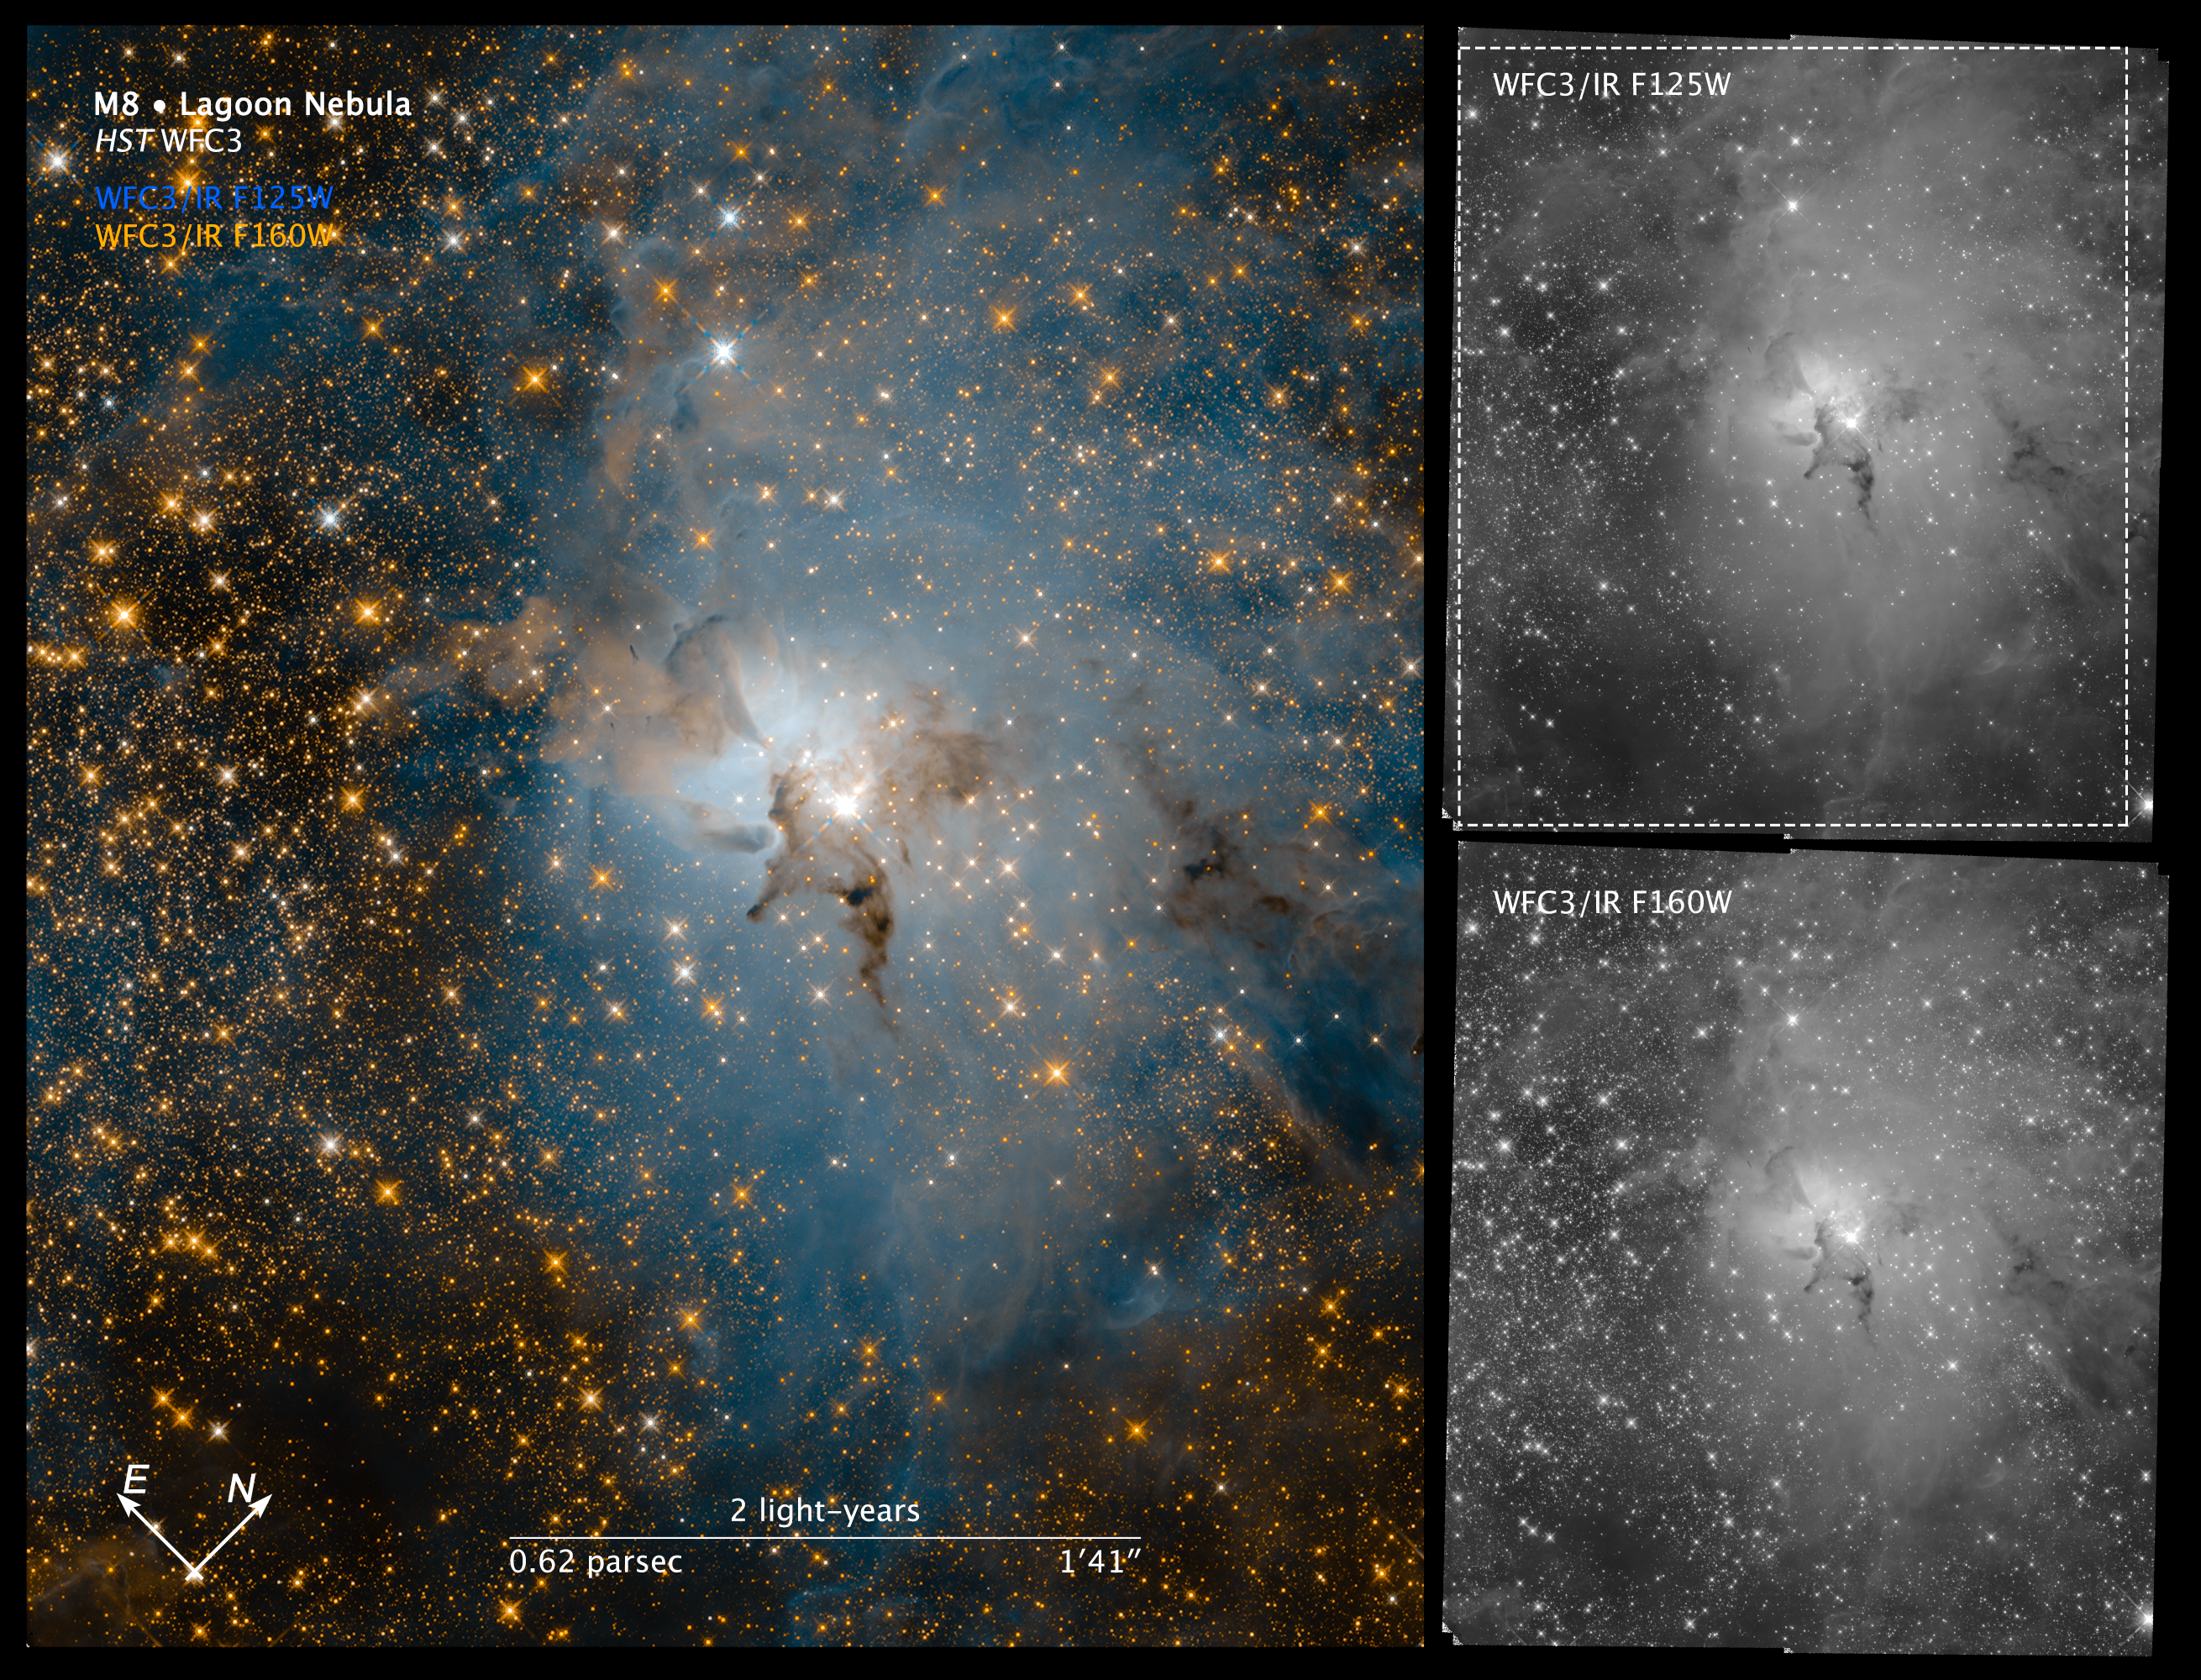

Compass Image for Lagoon Nebula (Infrared)

Object Name: Lagoon Nebula (Messier 8)
Object Description: Emission Nebula
Instrument: WFC3/IR
Filters: F125W, F160W

These images are a composite of separate exposures acquired by the WFC3 instrument on the Hubble Space Telescope. Several filters were used to sample narrow wavelength ranges. The color results from assigning different hues (colors) to each monochromatic (grayscale) image associated with an individual filter. In this case, the assigned colors are: Cyan: F125W Orange: F160W

Credit: NASA, ESA, and STScI